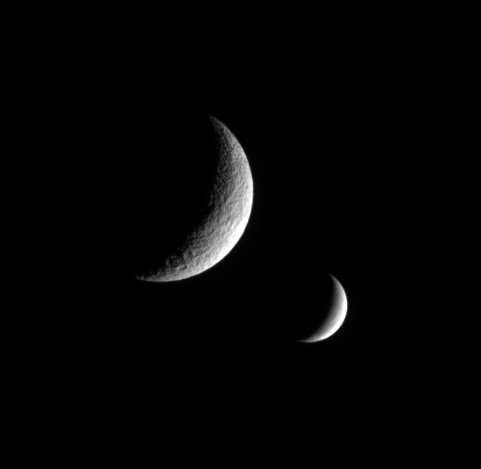

Envious Tethys

The Cassini spacecraft captures this dual portrait of an apparently dead moon and one that is very much alive. Tethys, in the foreground, shows no signs of recent geologic activity. Enceladus, however, is covered in fractures and faults — near its south pole in particular — and spews icy particles into space from active vents.

Tethys’ giant crater Odysseus lurks in the dark just west of the terminator. North on the moons is up.

The image was taken in visible light with the Cassini spacecraft narrow-angle camera on Nov. 29, 2005 at a distance of approximately 970,000 kilometers (600,000 miles) from Tethys (1,071 kilometers, or 665 miles across) and at a Sun-Tethys-spacecraft, or phase, angle of 122 degrees. Cassini was then 1.1 million kilometers (700,000 miles) from Enceladus (505 kilometers, or 314 miles across). Image scale is 6 kilometers (4 miles) per pixel on Tethys (at left) and 7 kilometers (4 miles) per pixel on Enceladus (at right).

The Cassini-Huygens mission is a cooperative project of NASA, the European Space Agency and the Italian Space Agency. The Jet Propulsion Laboratory, a division of the California Institute of Technology in Pasadena, manages the mission for NASA’s Science Mission Directorate, Washington, D.C. The Cassini orbiter and its two onboard cameras were designed, developed and assembled at JPL. The imaging operations center is based at the Space Science Institute in Boulder, Colo.

Credit: NASA/JPL/Space Science Institute